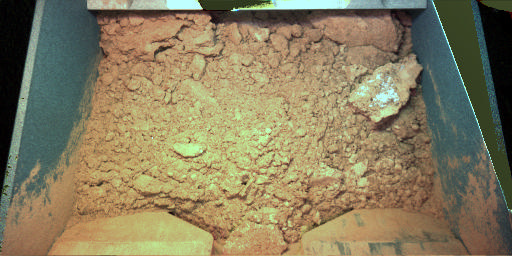

Martian Soil Ready for Robotic Laboratory Analysis

NASA’s Phoenix Mars Lander scooped up this Martian soil on the mission’s 11th Martian day, or sol, after landing (June 5, 2008) as the first soil sample for delivery to the laboratory on the lander deck.

The material includes a light-toned clod possibly from crusted surface of the ground, similar in appearance to clods observed near a foot of the lander.

This approximately true-color view of the contents of the scoop on the Robotic Arm comes from combining separate images taken by the Robotic Arm Camera on Sol 11, using illumination by red, green and blue light-emitting diodes on the camera.

The scoop loaded with this sample was poised over an open sample-delivery door of Thermal and Evolved-Gas Analyzer at the end of Sol 11, ready to be dumped into the instrument on the next sol.

The Phoenix Mission is led by the University of Arizona, Tucson, on behalf of NASA. Project management of the mission is by NASA’s Jet Propulsion Laboratory, Pasadena, Calif. Spacecraft development is by Lockheed Martin Space Systems, Denver.

Photojournal Note: As planned, the Phoenix lander, which landed May 25, 2008 23:53 UTC, ended communications in November 2008, about six months after landing, when its solar panels ceased operating in the dark Martian winter.

Credit: NASA/JPL-Caltech/University of Arizona/Max Planck Institute